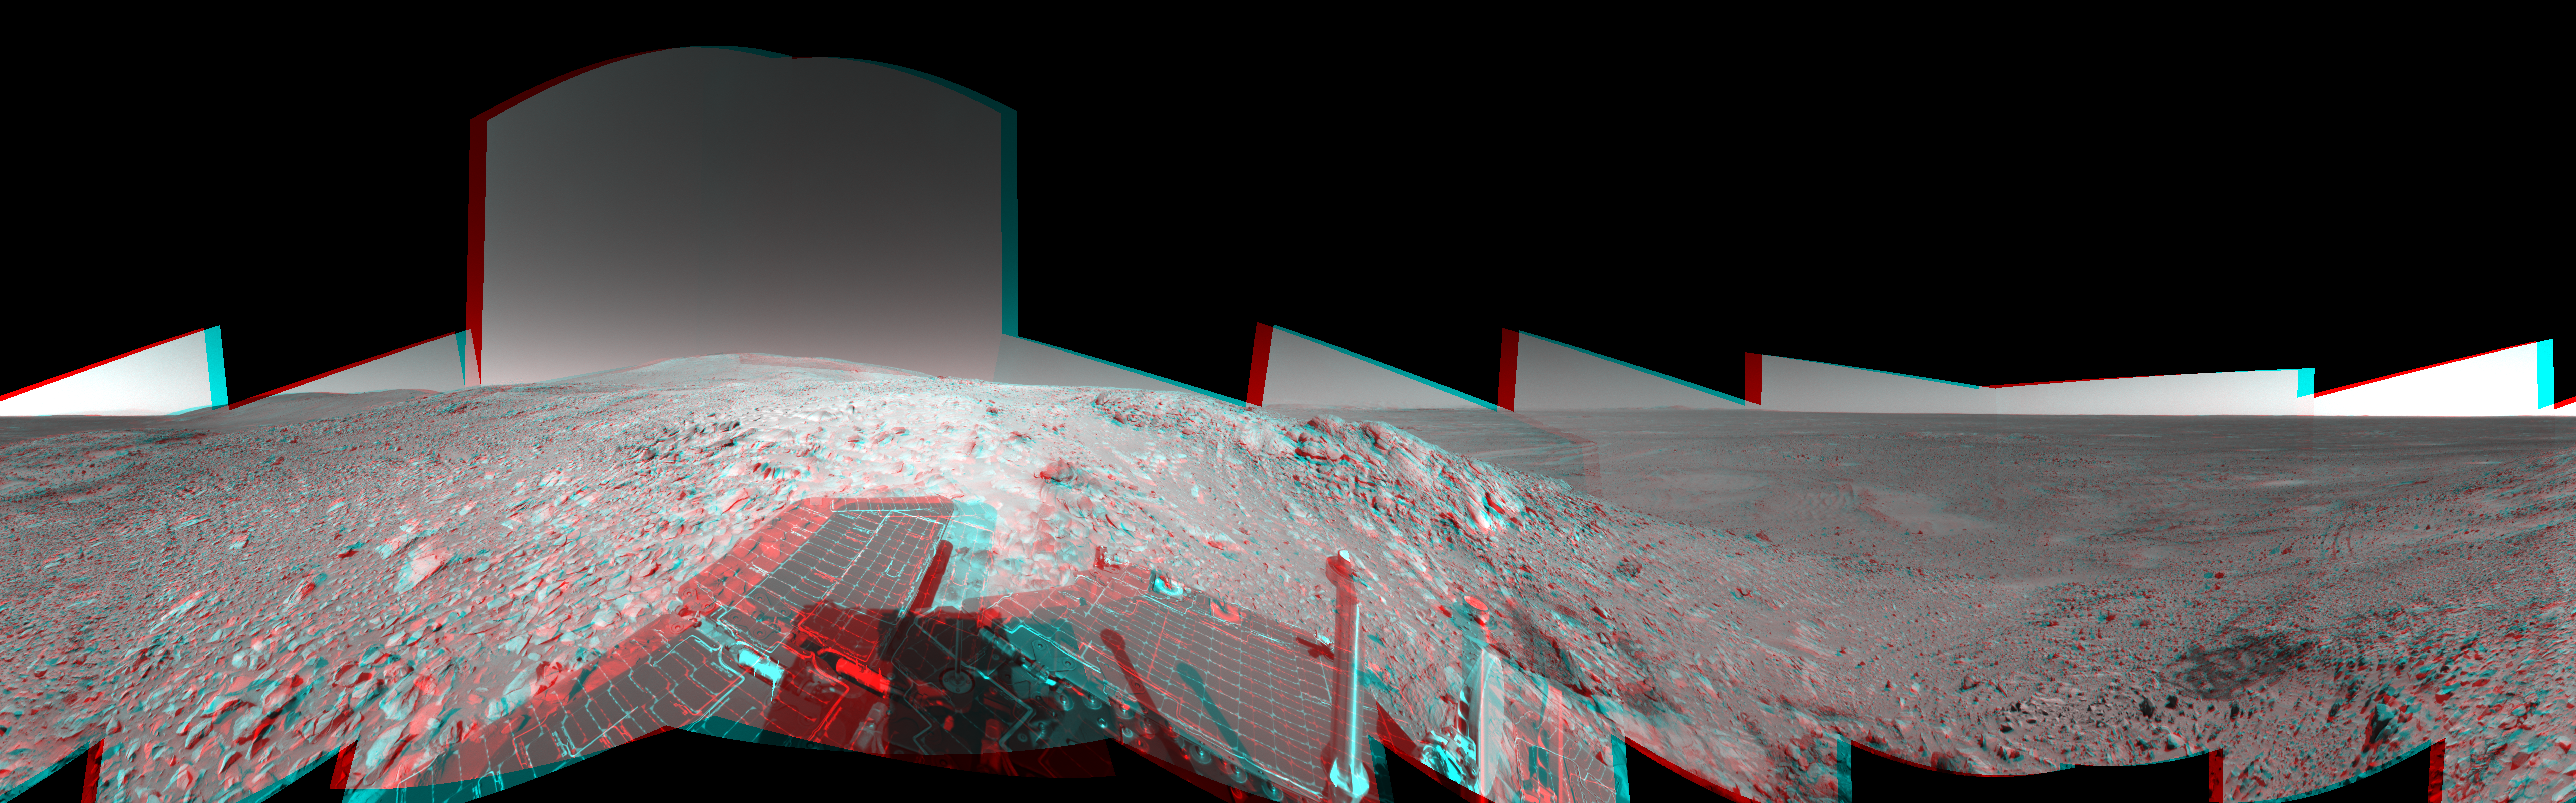

Making Tracks on Mars (3-D)

NASA’s Mars Exploration Rover Spirit has been making tracks on Mars for seven months now, well beyond its original 90-day mission. The rover traveled more than 3 kilometers (2 miles) to reach the “Columbia Hills” pictured here. In this 3-D, 360-degree view of the rolling martian terrain, its wheel tracks can be seen approaching from the northwest (right side of image).

Spirit’s navigation camera took the images that make up this mosaic on sols 210 and 213 (Aug. 5 and Aug. 8, 2004). The rover is now conducting scientific studies of the local geology on the “Clovis” outcrop of the “West Spur” region of the “Columbia Hills.” The view is presented in a cylindrical-perspective projection with geometrical seam correction. Scientists plan for Spirit to take a color panoramic image from this location.

The left-eye image for this anaglyph can be seen separately as PIA06765. Likewise, the right-eye image can be seen as PIA06766.

Credit: NASA/JPL